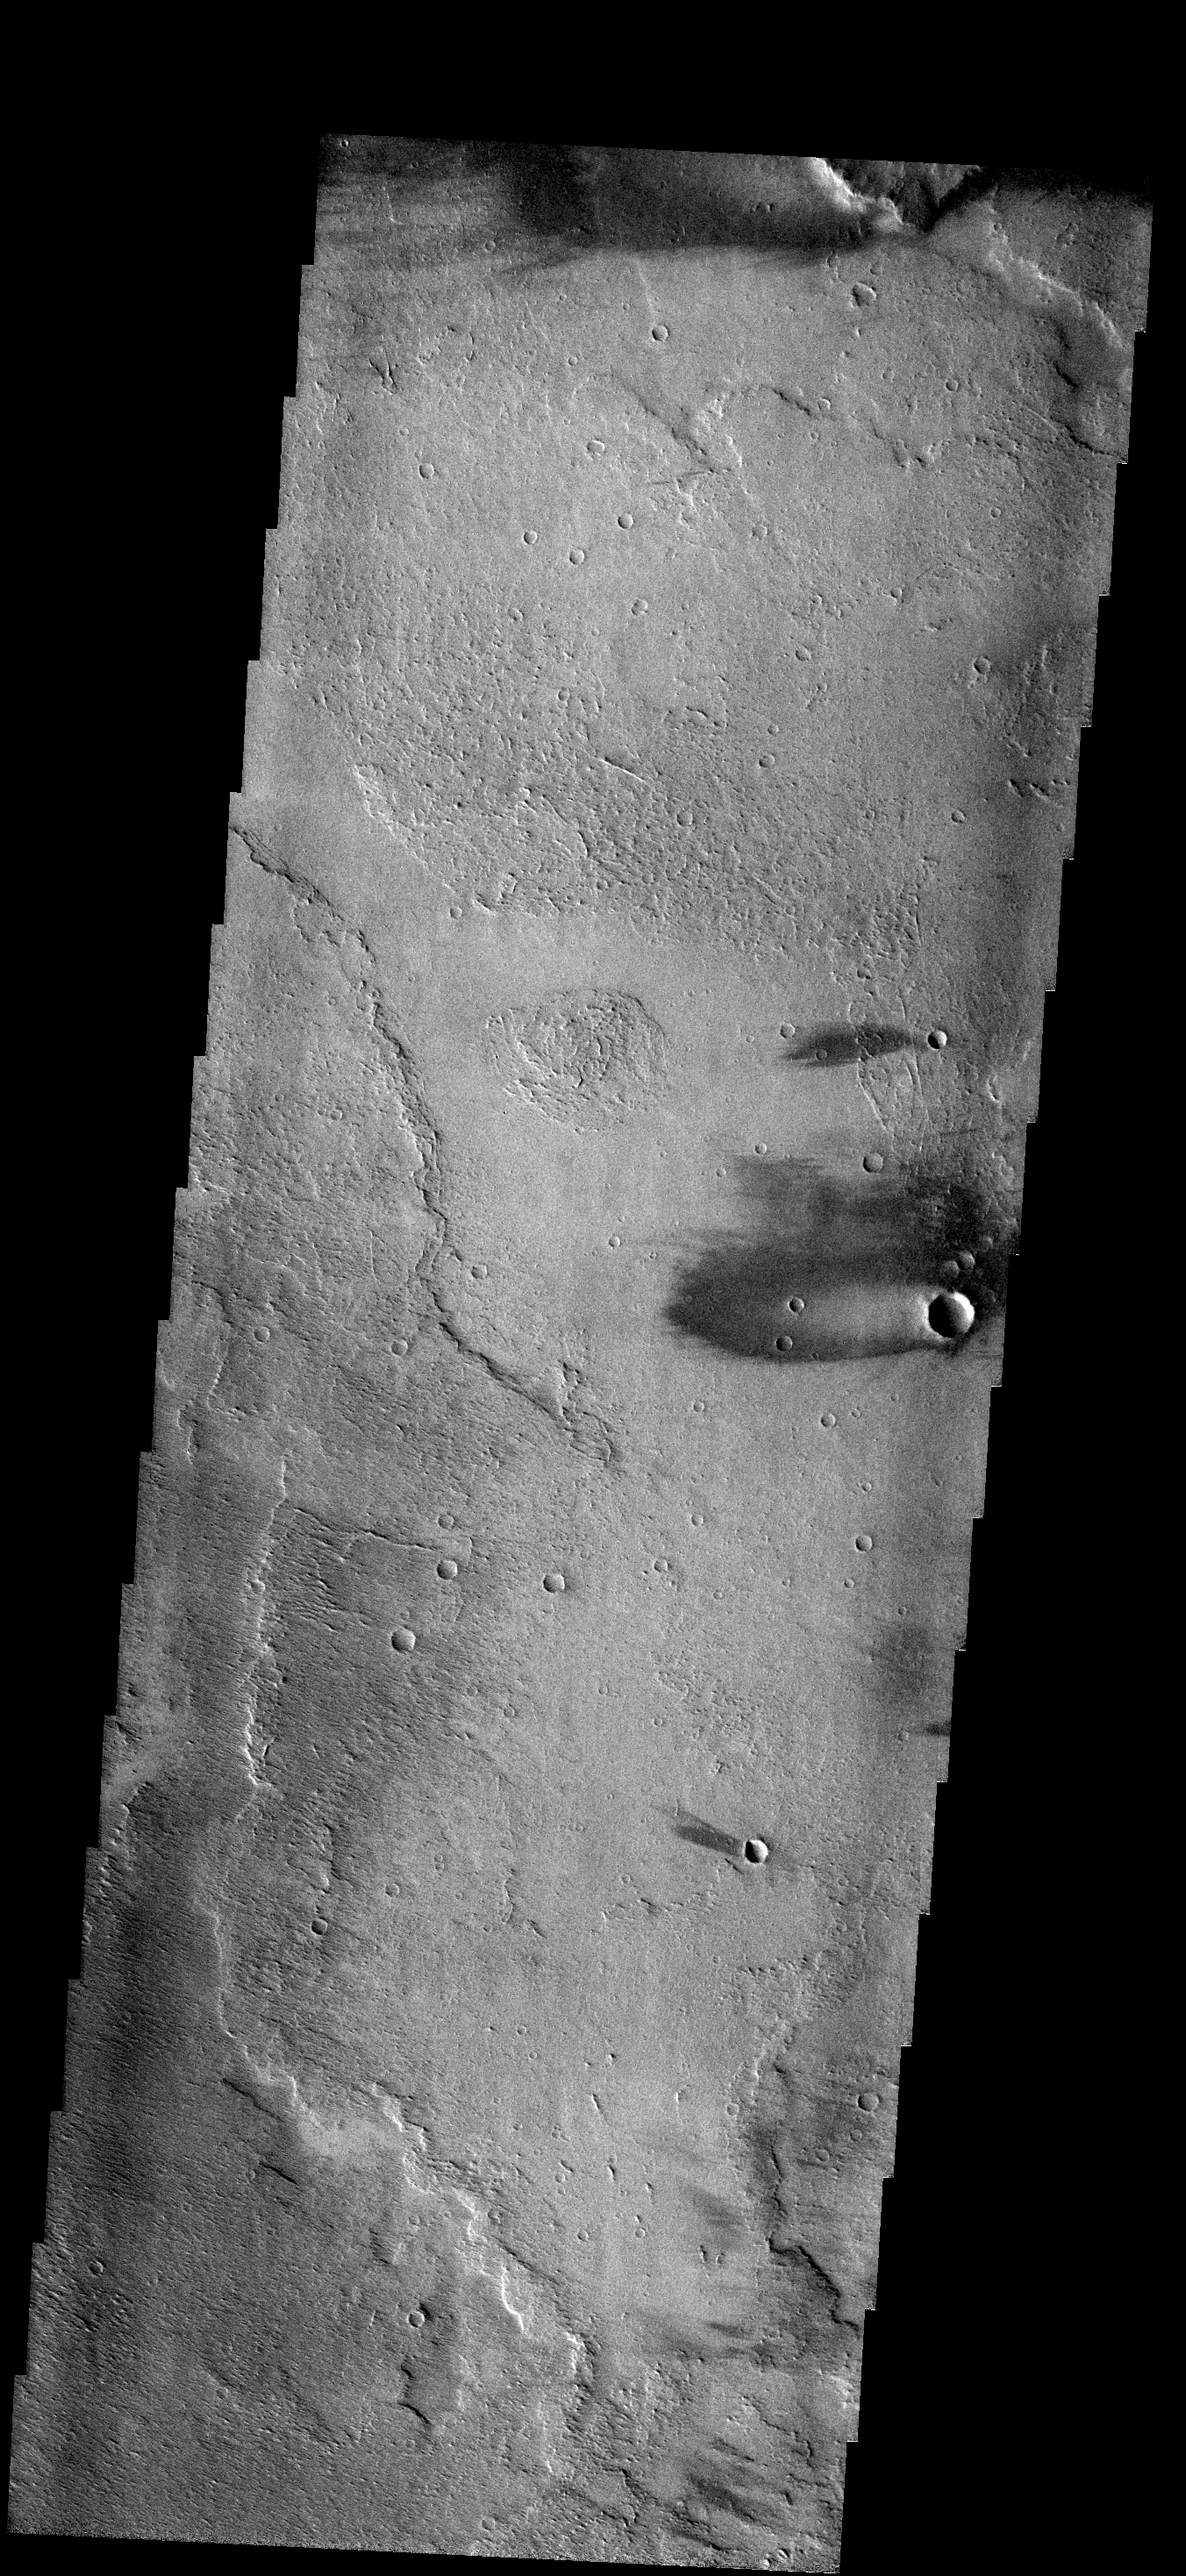

Windstreaks

These windstreaks are located on lava flows from Arsia Mons.

Image information: VIS instrument. Latitude -14.3N, Longitude 220.1E. 17 meter/pixel resolution.

Please see the THEMIS Data Citation Note for details on crediting THEMIS images.

Note: this THEMIS visual image has not been radiometrically nor geometrically calibrated for this preliminary release. An empirical correction has been performed to remove instrumental effects. A linear shift has been applied in the cross-track and down-track direction to approximate spacecraft and planetary motion. Fully calibrated and geometrically projected images will be released through the Planetary Data System in accordance with Project policies at a later time.

NASA’s Jet Propulsion Laboratory manages the 2001 Mars Odyssey mission for NASA’s Office of Space Science, Washington, D.C. The Thermal Emission Imaging System (THEMIS) was developed by Arizona State University, Tempe, in collaboration with Raytheon Santa Barbara Remote Sensing. The THEMIS investigation is led by Dr. Philip Christensen at Arizona State University. Lockheed Martin Astronautics, Denver, is the prime contractor for the Odyssey project, and developed and built the orbiter. Mission operations are conducted jointly from Lockheed Martin and from JPL, a division of the California Institute of Technology in Pasadena.

Credit: NASA/JPL/ASU